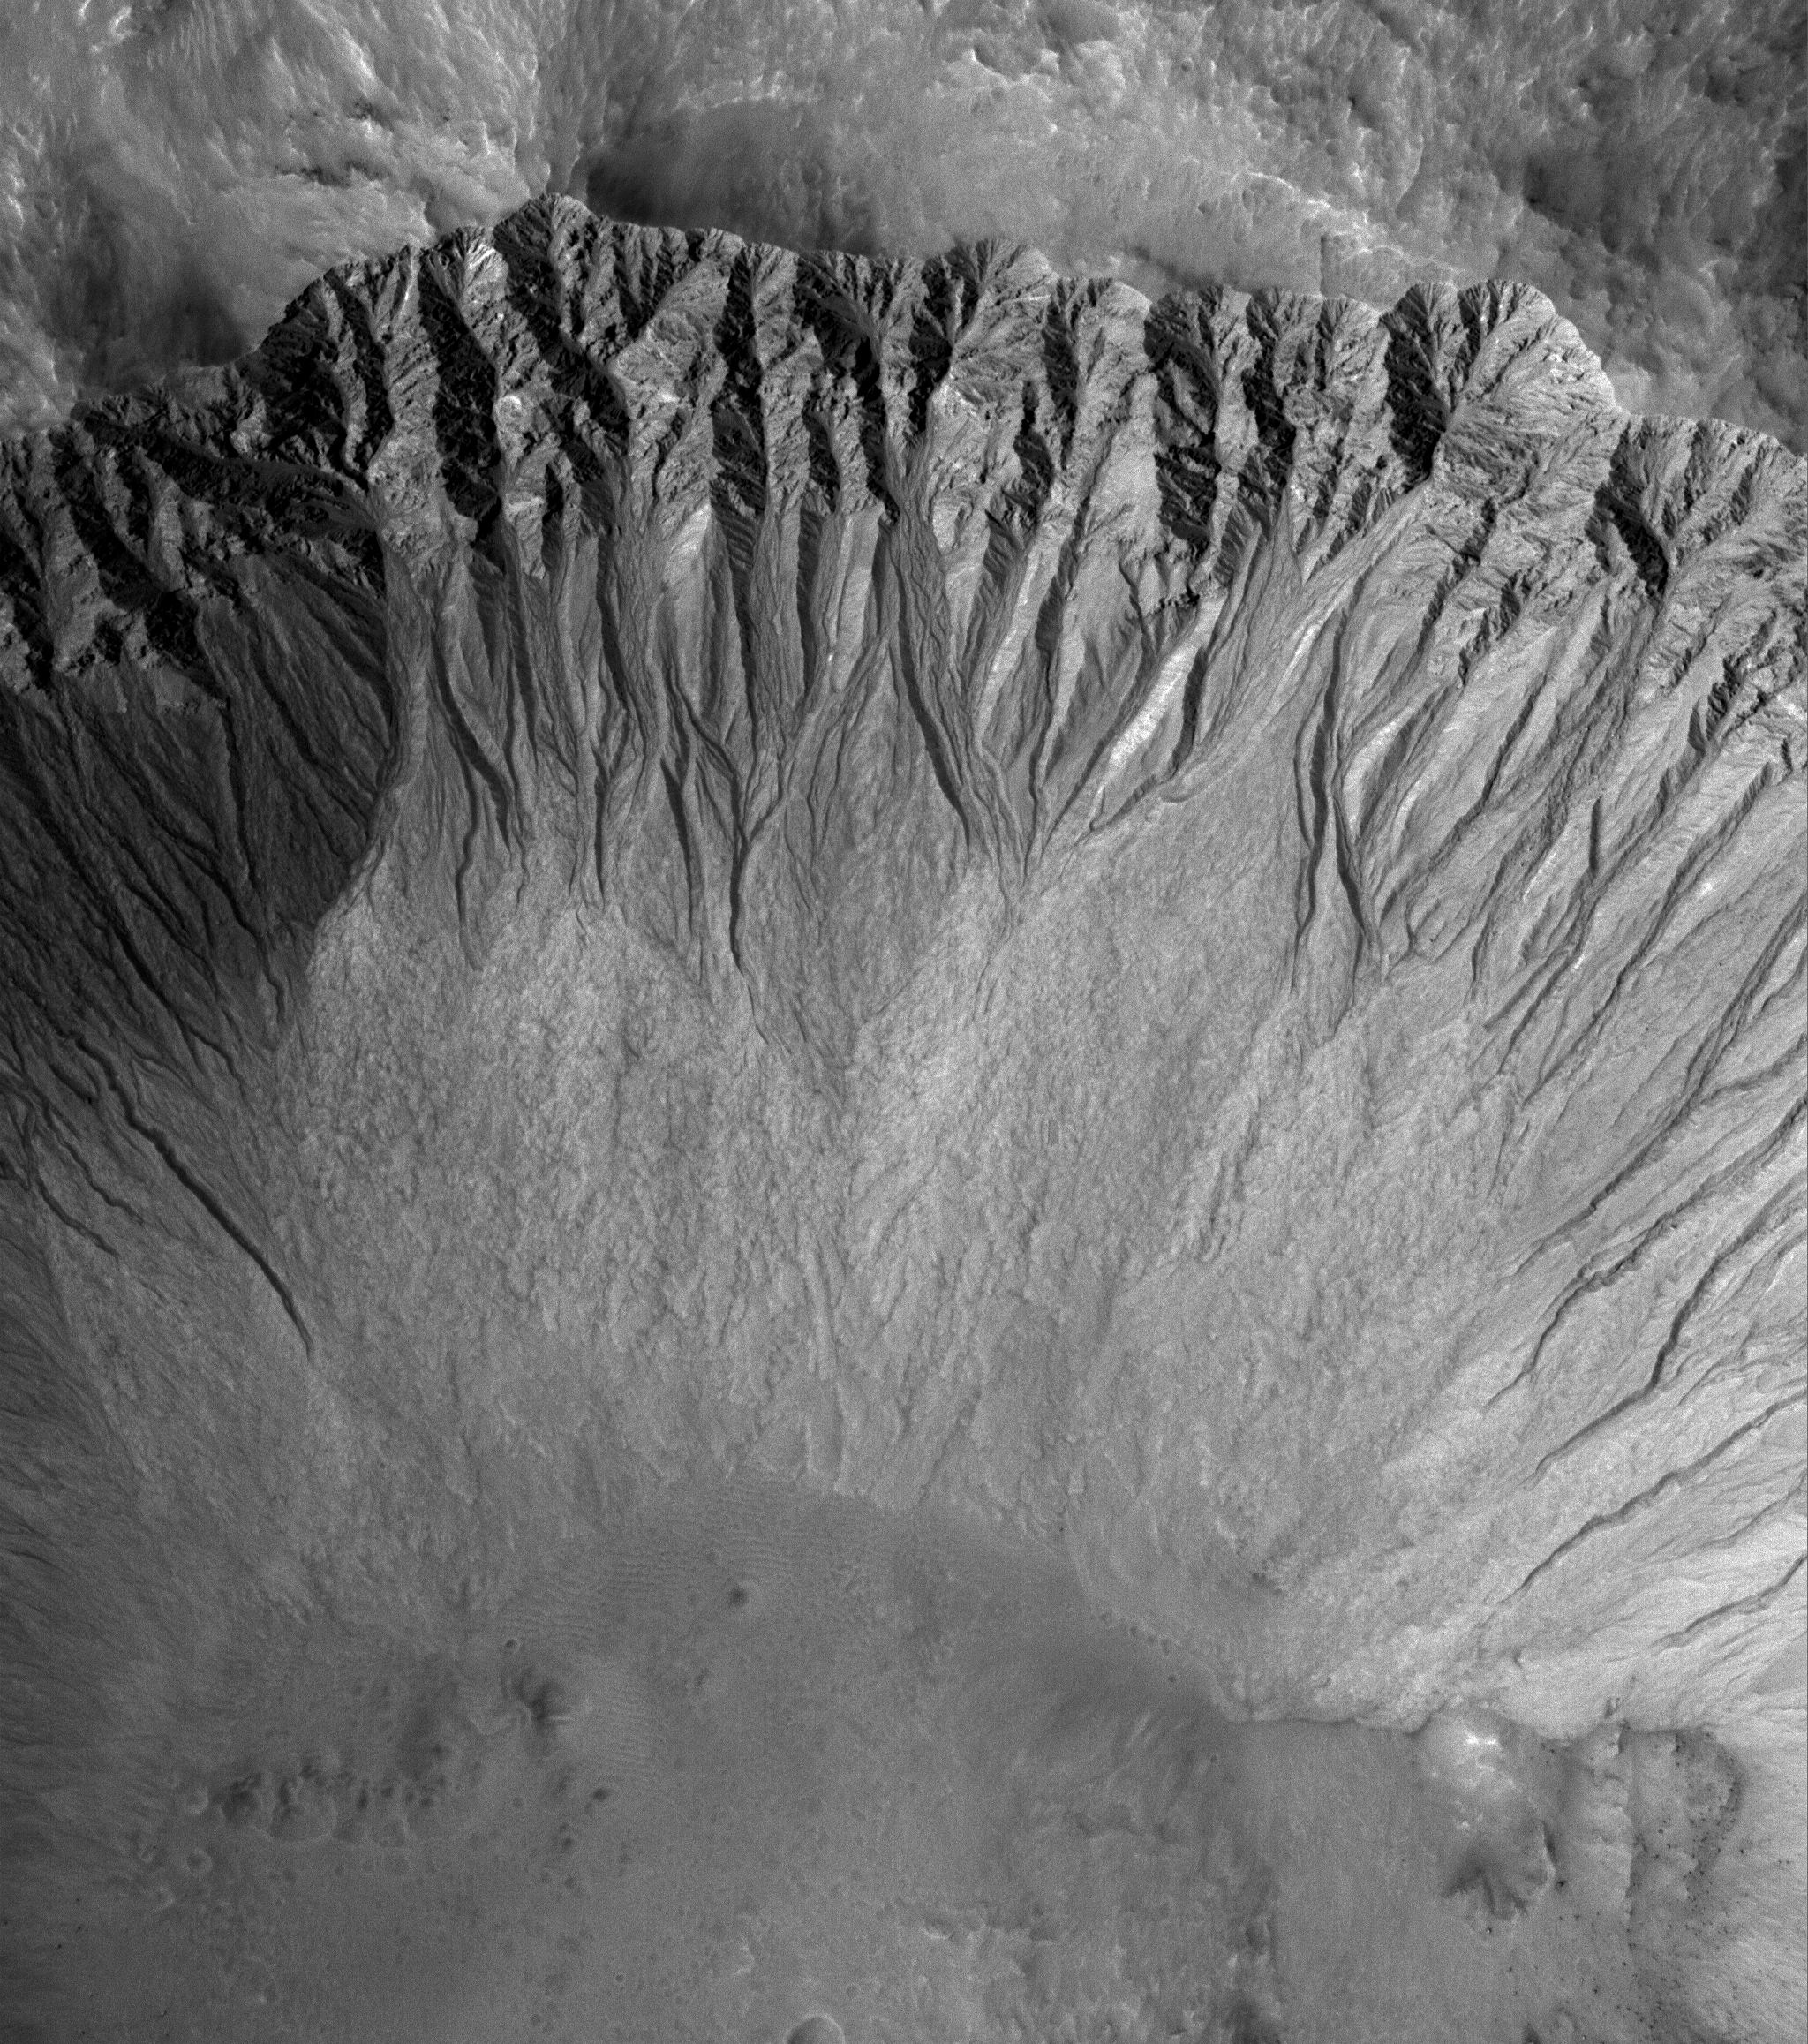

Mid-latitude Gullies

25 November 2005
This Mars Global Surveyor (MGS) Mars Orbiter Camera (MOC) image shows a suite of south mid-latitude gullies on a crater wall. Gullies such as these may have formed by runoff of liquid water.

Location near: 38.0°S, 167.2°W
Image width: width: ~3 km (~1.9 mi)
Illumination from: upper left
Season: Southern Summer

Credit: NASA/JPL/Malin Space Science Systems